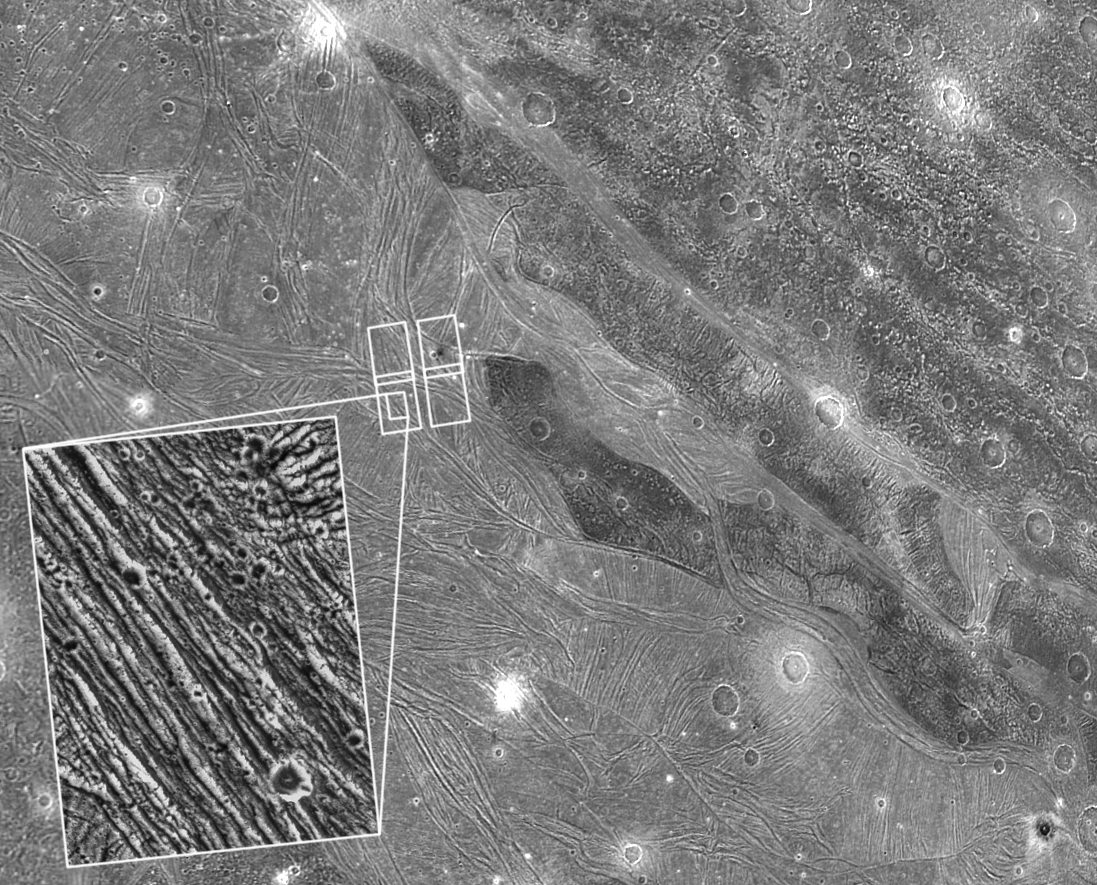

Detail of Ganymede’s Uruk Sulcus Region as Viewed by Galileo and Voyager

View of the region of Ganymede’s Uruk Sulcus placed on a lower resolution Voyager view taken 17 years earlier. North is to the top of the picture and the sun illuminates the surface from almost overhead in the Galileo view. The finest details that can be discerned in the Galileo picture are about 80 meters across. The four boxes outlined in white show the extent of Galileo’s initial look at this area. The Jet Propulsion Laboratory, Pasadena, CA manages the mission for NASA’s Office of Space Science, Washington, DC.

Credit: NASA/JPL